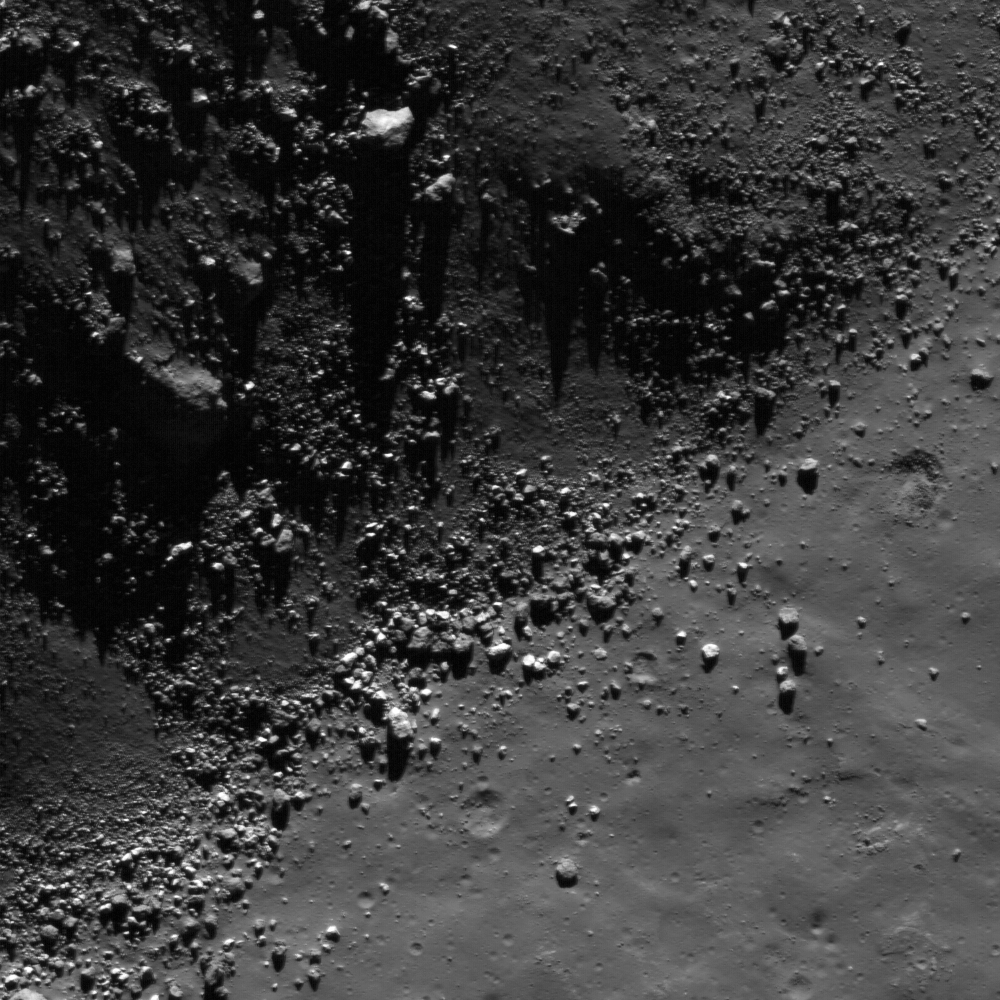

Central Peak of Rutherfurd

This image from the LROC NAC shows a view of boulders, on the floor of Rutherfurd crater, about to disappear into the shadows of dusk. Image width is 510 meters.

The rubbly boulders shown above may be the remnants of impact melt that temporarily washed over a high mound on the crater floor. As the melt hardened it formed a thin, brittle shell that was later broken by quakes or small impacts.

NASA’s Goddard Space Flight Center built and manages the mission for the Exploration Systems Mission Directorate at NASA Headquarters in Washington. The Lunar Reconnaissance Orbiter Camera was designed to acquire data for landing site certification and to conduct polar illumination studies and global mapping. Operated by Arizona State University, the LROC facility is part of the School of Earth and Space Exploration (SESE). LROC consists of a pair of narrow-angle cameras (NAC) and a single wide-angle camera (WAC). The mission is expected to return over 70 terabytes of image data.

Credit: NASA/GSFC/Arizona State University